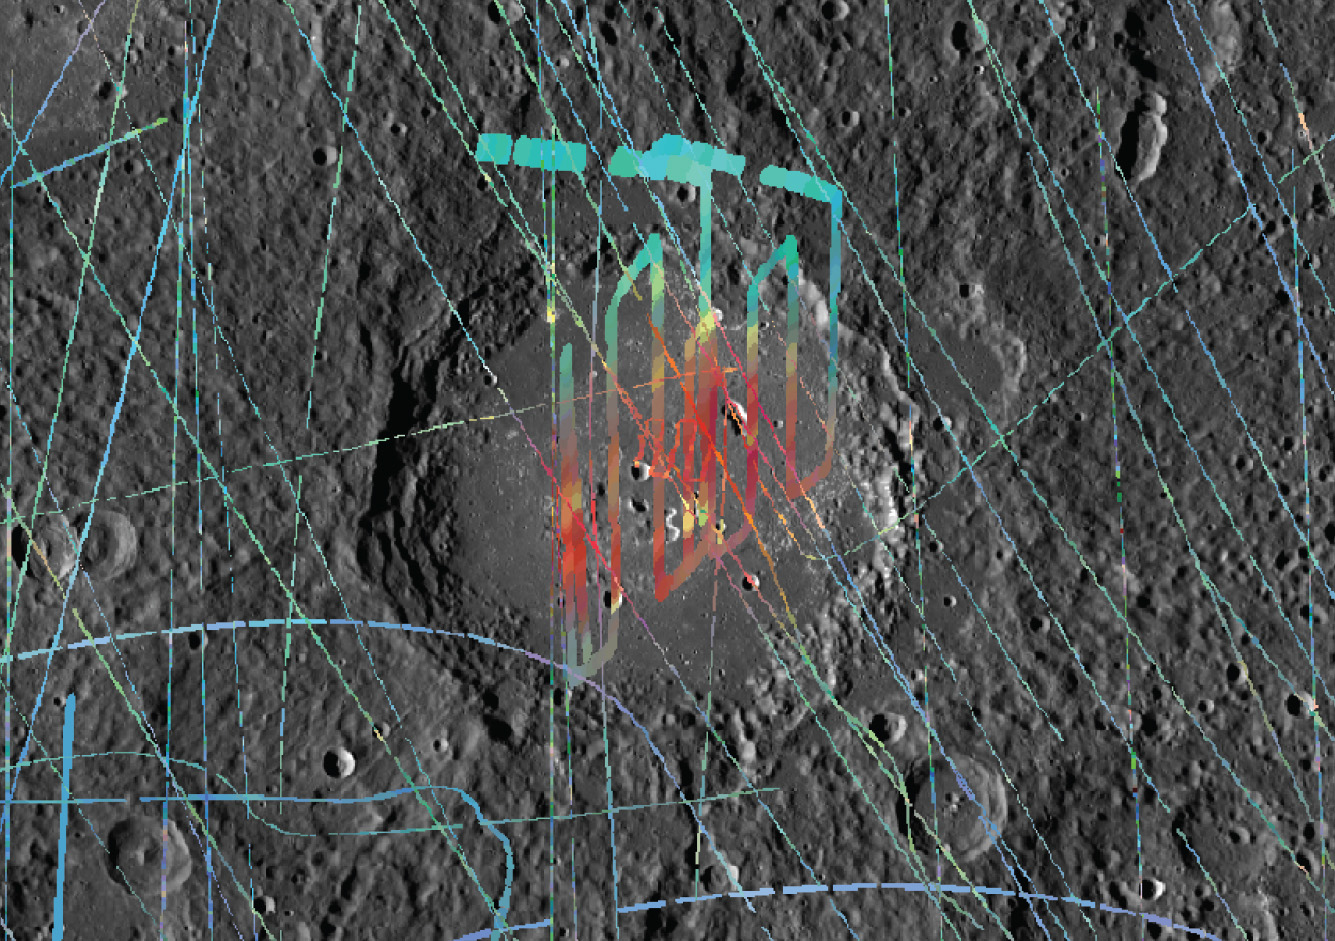

What a Scan!

Today’s video is a MASCS VIRS raster scan of Lermontov in Mercury’s mid latitudes. Raster scans return a large number of spectra for targeted areas of interest. This movie was created from 258 VIRS spectra, taken 1 to 5 seconds apart. The VIRS color composite has been overlain on an MDIS image of Lermontov, showing that the crater center is red and thus brighter at longer wavelengths compared to the average Mercury terrain.

The VIRS composite shows hundreds of individual footprints tracks (minimum 100-200 m across and 3-4 km long) taken from different directions and altitudes. In locations where multiple footprints cover the same area, the footprint with the best illumination for mineralogical interpretation (usually the lowest incidence angle where shadows are minimized) is used for making the map.

Date Observed: August 8, 2013
Date Created: July 29, 2014
Instruments: Visible and Infrared Spectrograph (VIRS) of the Mercury Atmosphere and Surface Composition Spectrometer (MASCS) and Mercury Dual Imaging System (MDIS)
VIRS Color Composite Wavelengths: 575 nm as red, 415 nm/750 nm as green, 310 nm/390 nm as blue
Initial Latitude of Scan: 14.0°
Initial Longitude of Scan: 310.8° E
Final Latitude of Scan: 17.8°
Final Longitude of Scan: 310.0° E
Resolution: 0.25 km/pixel
Scale: Lermontov is 166 km (103 mi.) in diameter

The MESSENGER spacecraft is the first ever to orbit the planet Mercury, and the spacecraft’s seven scientific instruments and radio science investigation are unraveling the history and evolution of the Solar System’s innermost planet. During the first two years of orbital operations, MESSENGER acquired over 150,000 images and extensive other data sets. MESSENGER is capable of continuing orbital operations until early 2015.

For information regarding the use of images, see the MESSENGER image use policy.

Credit: NASA/Johns Hopkins University Applied Physics Laboratory/Carnegie Institution of Washington